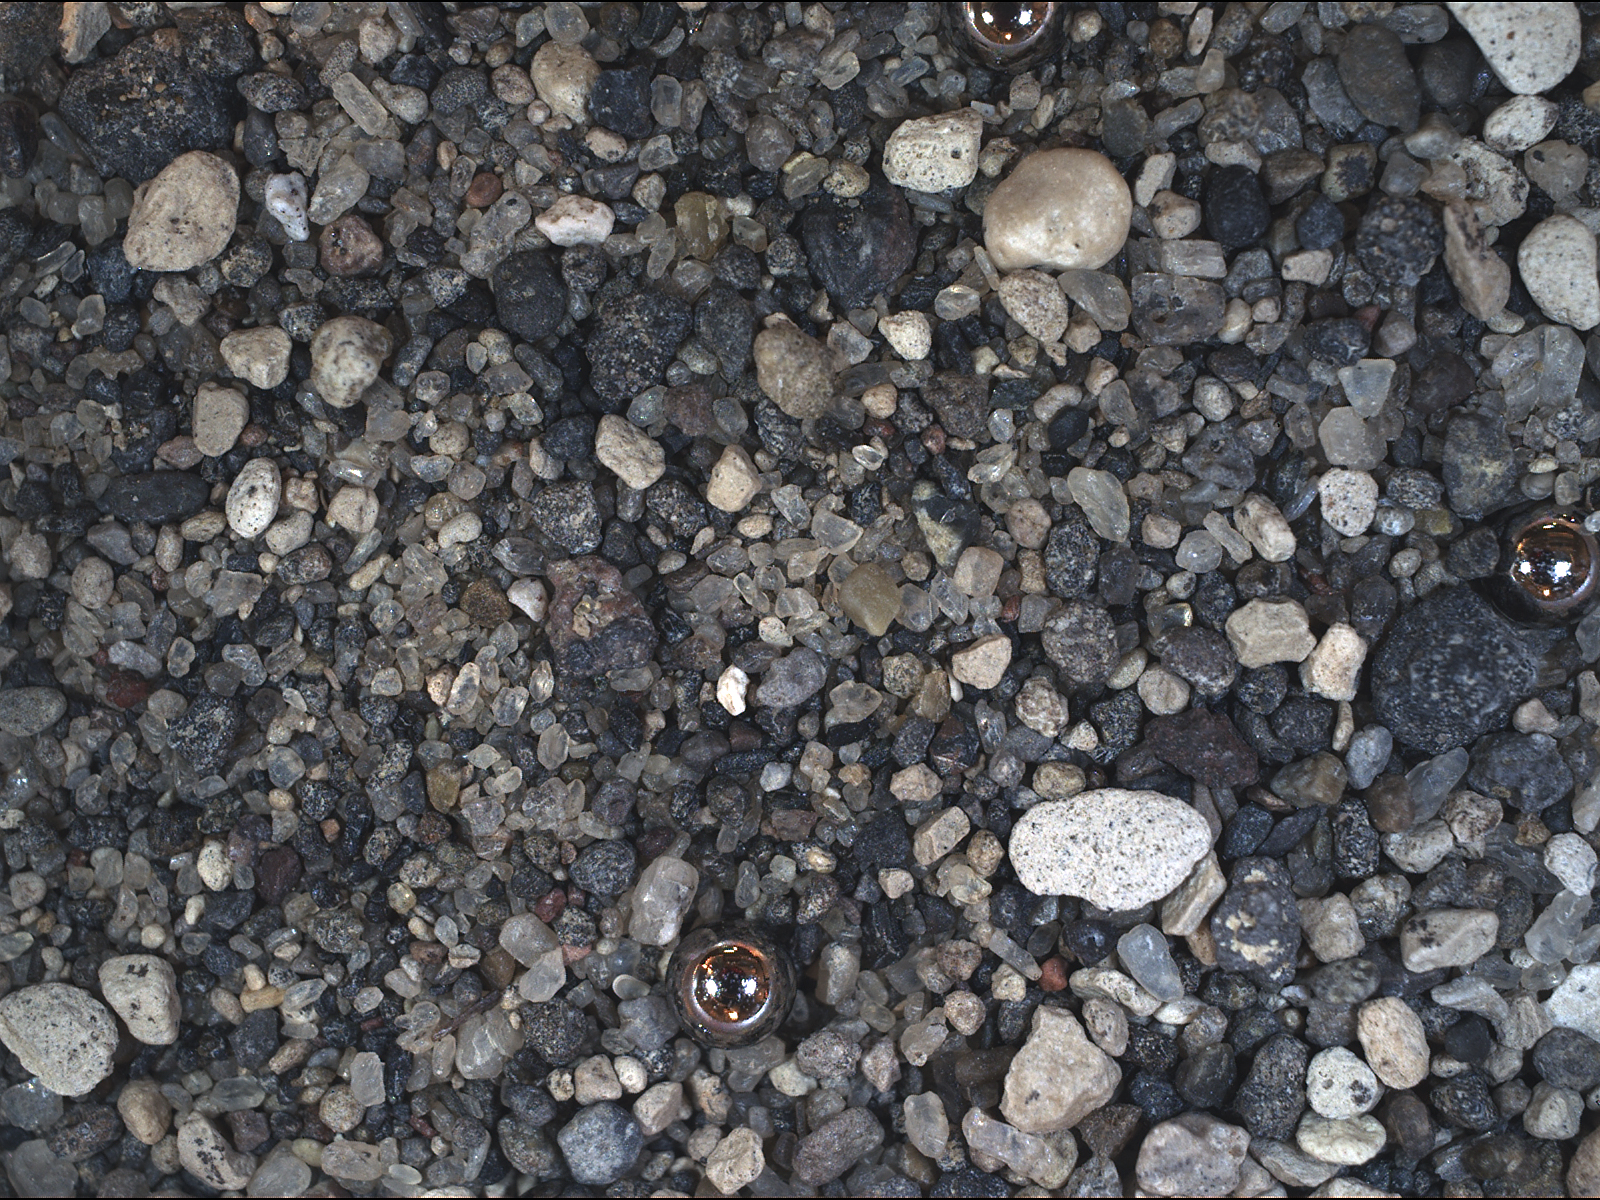

Test Image of Earth Sand by Mars Camera

This view of grains from a sand dune near Christmas Lake, Ore., was taken by a testing twin of the Mars Hand Lens Imager (MAHLI) camera on NASA’s Mars Science Laboratory. The image includes three manufactured spheres; each is a 2-millimeter-diameter (0.08-inch-diameter) ball bearing, placed here to provide an independent measure of the image scale. Reflected in each sphere is the glow from the camera’s four white LEDs (light-emitting diodes).

The Mars Science Laboratory mission’s rover, Curiosity, will carry MAHLI at the end of the robotic arm. The mission will land the rover on Mars in August 2012.

This image has a resolution of 15.4 microns per pixel, about twice as high as the resolution possible with the close-up cameras on the arms of earlier Mars rovers Spirit and Opportunity. The view covers an area about 2.5 centimeters (1 inch) across. At its closest-in focus, MAHLI’s field of view covers an area about 2.2 by 1.7 centimeters (0.9 by 0.7 inches), with a resolution of 13.9 microns per pixel.

Geologists can examine an image like this for information about the composition of the sand. In this case, the largest white grains are pumice fragments and the dark black and gray grains are fragments of basalt. Nearly transparent, slightly yellow crystals are feldspars. The crystals and pumice were erupted by Mount Mazama in its terminal explosion about 7700 years ago; the volcano is known today as Crater Lake.

Credit: NASA/JPL-Caltech/Malin Space Science Systems